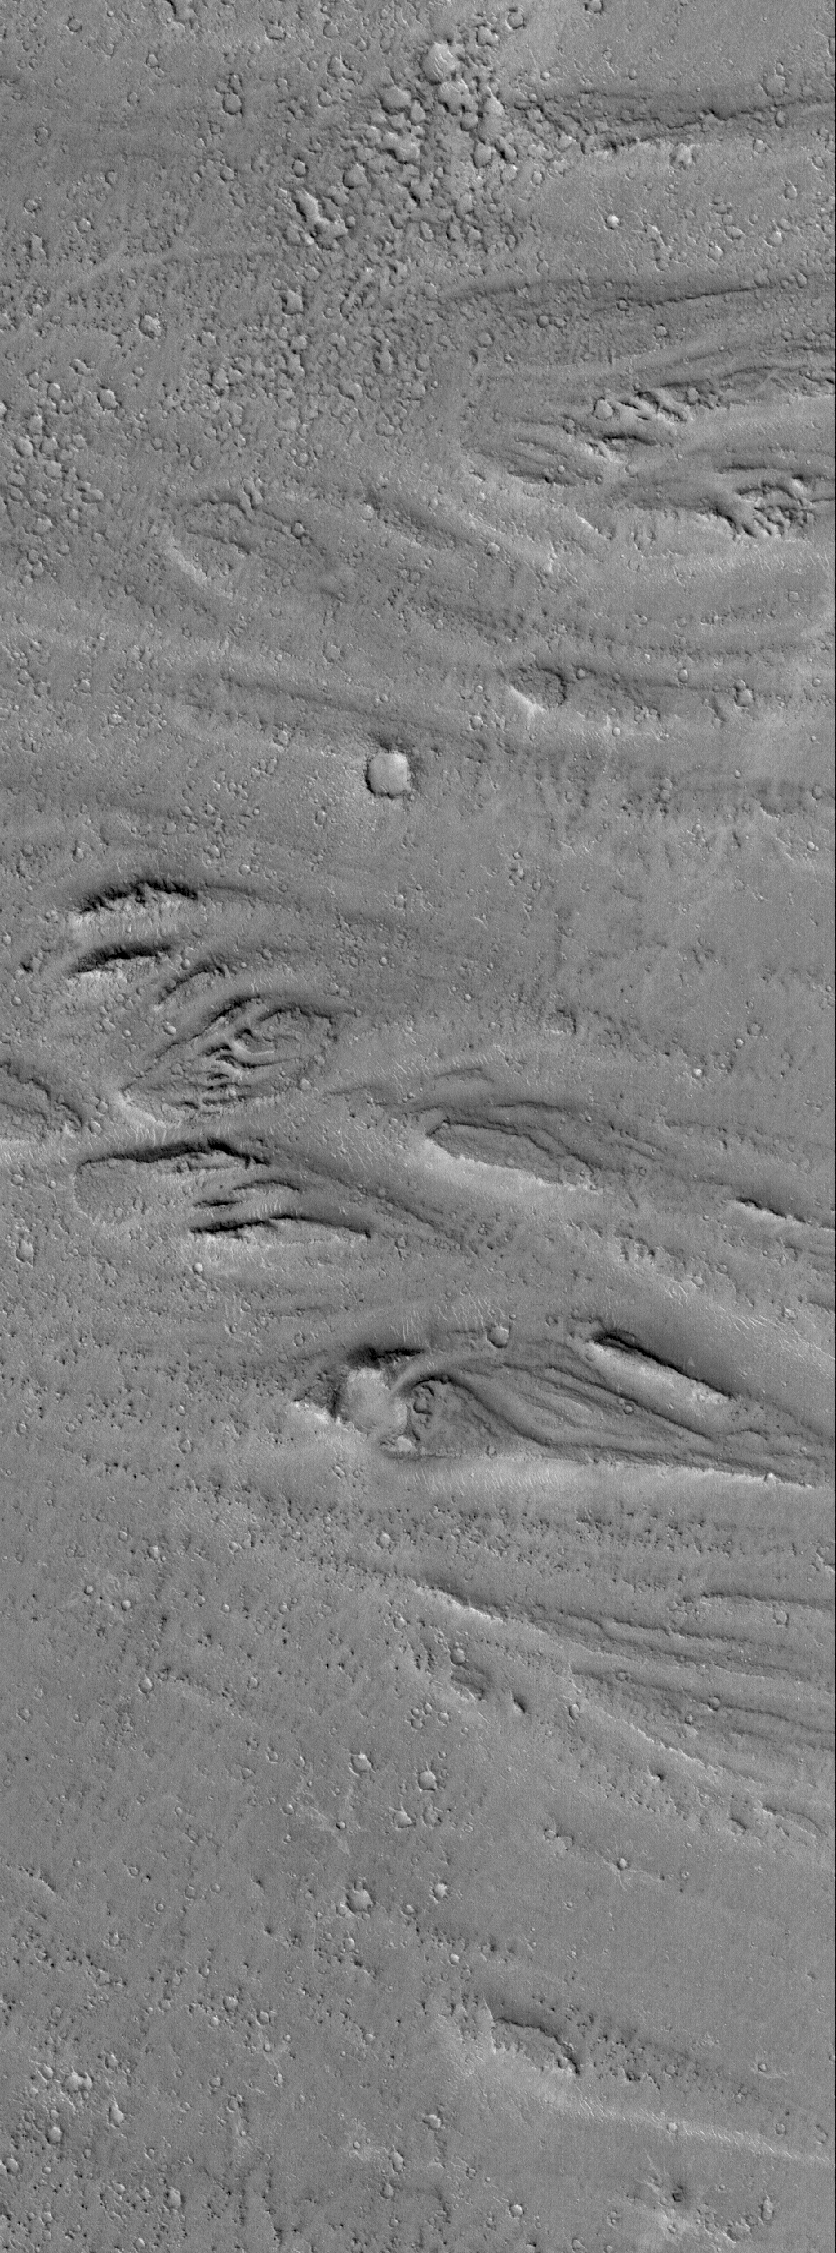

Cerberus Flood Features

16 October 2005
This Mars Global Surveyor (MGS) Mars Orbiter Camera (MOC) image shows streamlined landforms carved by catastrophic floods that occurred in the eastern Cerberus region, some time in the distant martian past.

Location near: 15.1°N, 193.5°W
Image width: width: ~3 km (~1.9 mi)
Illumination from: lower left
Season: Northern Autumn

Credit: NASA/JPL/Malin Space Science Systems